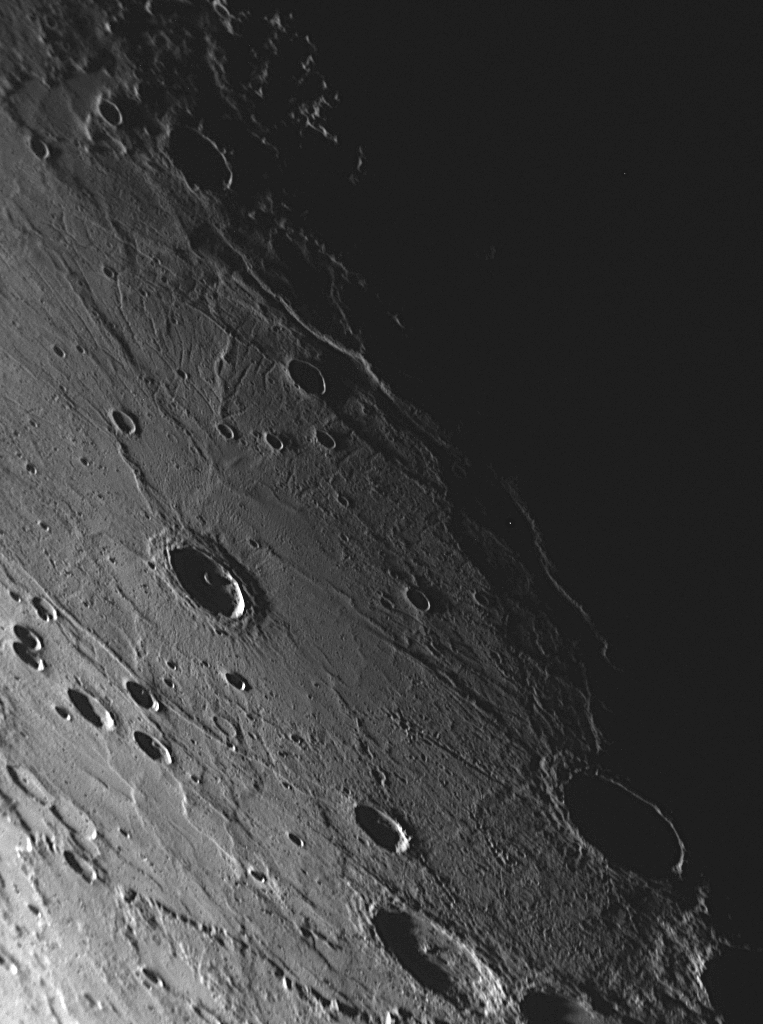

MESSENGER Discovers an Unusual Large Basin on Mercury

This NAC image shows a view of the interior of a newly discovered large impact basin on Mercury, with a diameter of roughly 700 kilometers (430 miles). The basin was imaged as MESSENGER approached Mercury for the mission’s second flyby of the innermost planet and was visible even on the optical navigation images (see PIA11244). However, the high-resolution NAC images acquired as the spacecraft was closer to Mercury revealed unusual features associated with this basin. As seen in this NAC image, the basin floor has a set of radiating fractures that bear a similarity to the extensional troughs of Pantheon Fossae, imaged near the center of Caloris basin during MESSENGER’s first Mercury flyby. The neighboring terrain to the left of this image, which can be viewed in a previously released NAC image (see PIA11248), shows a long scarp within this basin. Members of the MESSENGER Science Team are currently mapping the features associated with this unusual basin and investigating the history of its formation and modification.

Date Acquired: October 6, 2008
Image Mission Elapsed Time (MET): 131766401
Instrument: Narrow Angle Camera (NAC) of the Mercury Dual Imaging System (MDIS)
Resolution: 30 meters/pixel (0.27 miles/pixel) near the top of the image
Scale: The top of this image is about 330 kilometers (210 miles) across
Spacecraft Altitude: 16,800 kilometers (10,400 miles)

These images are from MESSENGER, a NASA Discovery mission to conduct the first orbital study of the innermost planet, Mercury. For information regarding the use of images, see the MESSENGER image use policy.

Credit: NASA/Johns Hopkins University Applied Physics Laboratory/Carnegie Institution of Washington